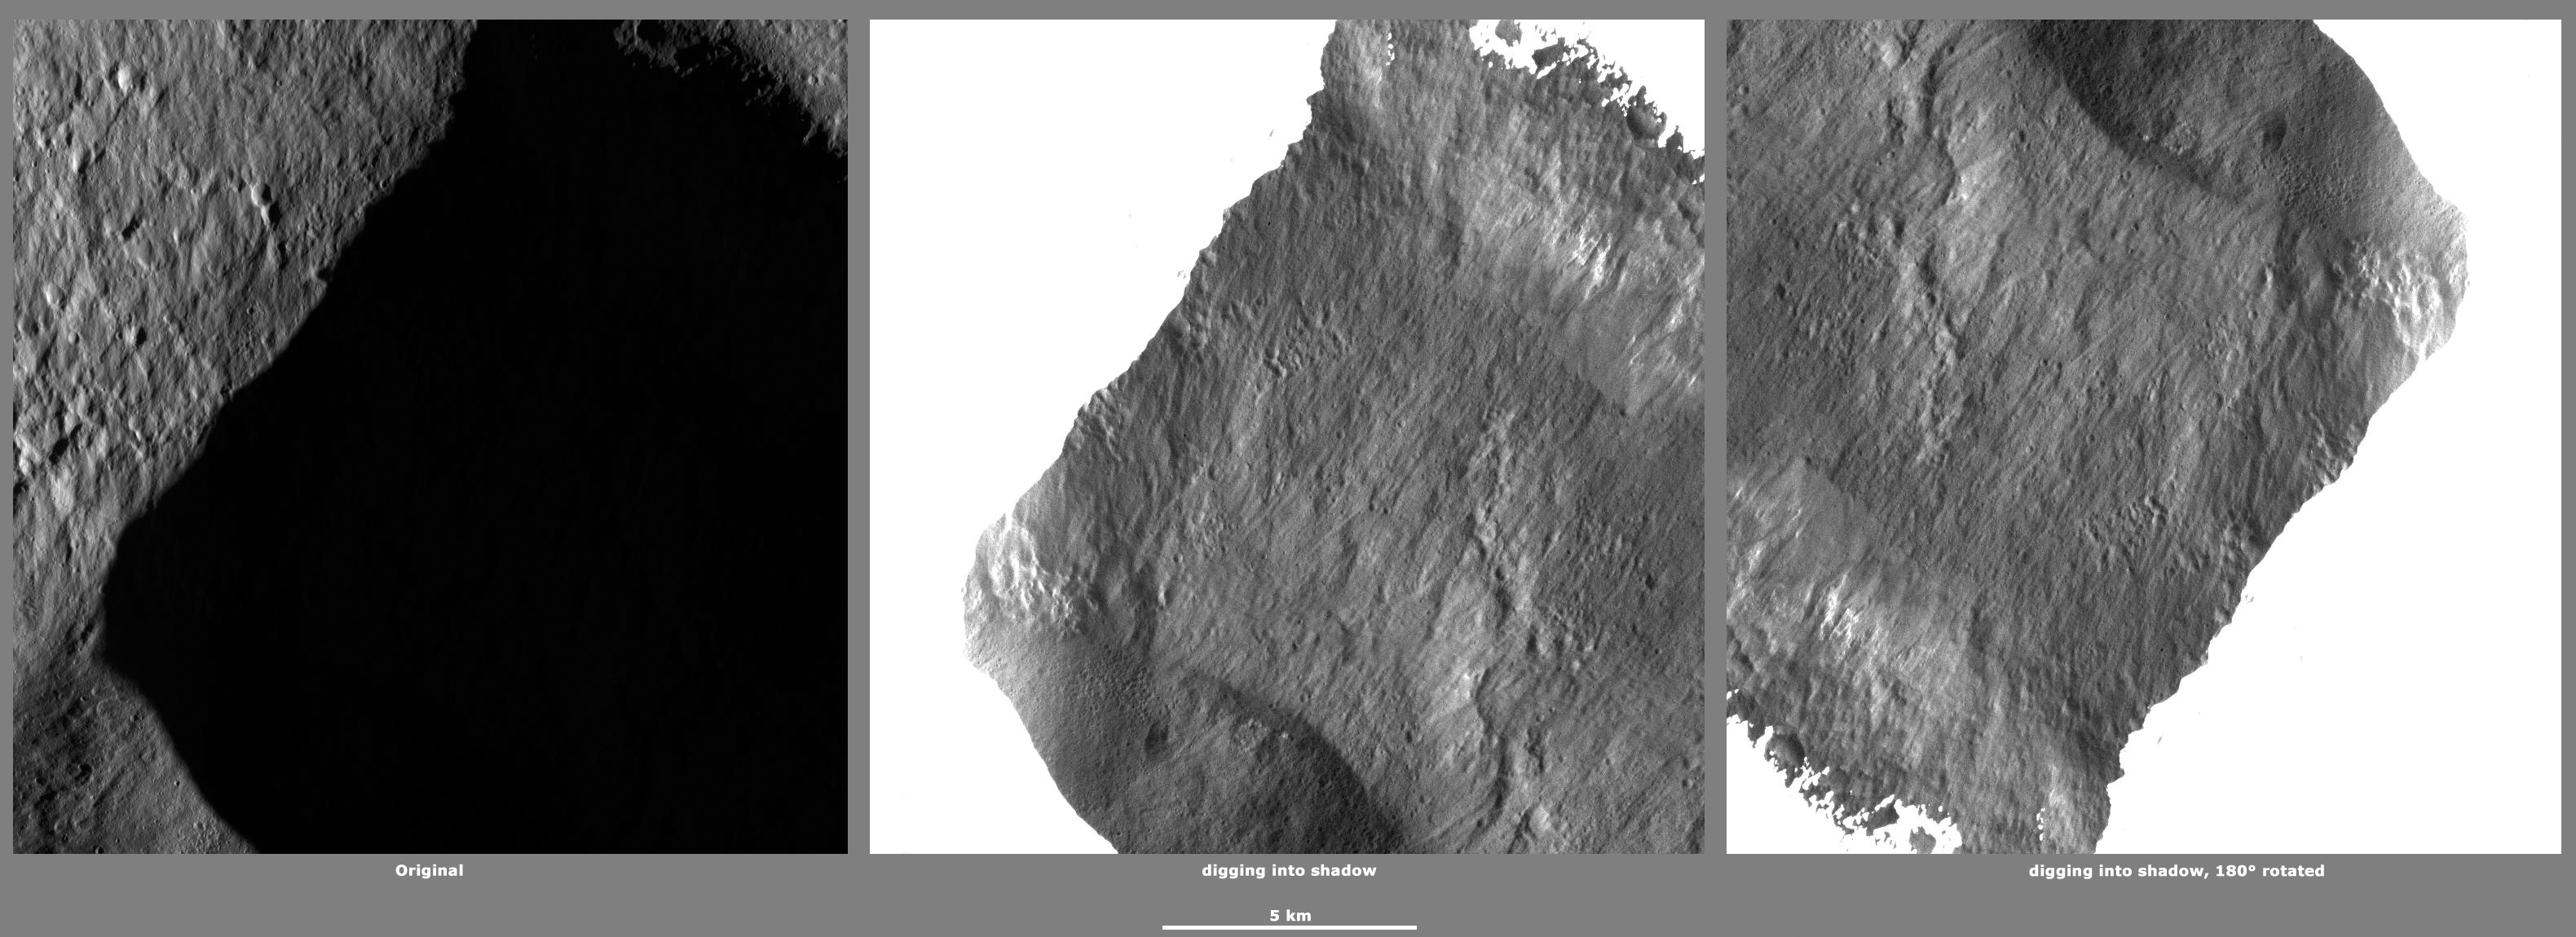

Revealing Shadows 3

These Dawn framing camera (FC) images of Vesta demonstrate a special analytical technique, which results in shadowed areas of Vesta’s surface becoming illuminated. These shadowed areas are usually in the interiors of craters. In this technique reflected light from crater walls, which are lit by the sun, is used to peer into the shadowed areas, which are not lit by the sun. The reflected light that scatters into the shadows is very faint. But, the superb dynamic range of the framing camera detector results in the enhancement of this weak signal. Thus, the surface in the shadowed areas is illuminated by reflected light from the surrounding topography. The left image shows the crater with a shadowed interior and the center image shows the illuminated shadowed interior. Interestingly, the light reflected into the shadowed area has a different geometry, which results in concave features like craters looking more like convex blisters. The illuminated image is rotated by 180 degrees in order to adjust for this effect. In the illuminated, rotated image small craters and streak features resulting from slumping can be seen. These illuminated images allow the interior morphology of these craters to be studied. In this case of this image, previously hidden streak features resulting from slumping can now be studied.

The original image is located in Vesta’s Marcia quadrangle, in Vesta’s northern hemisphere. NASA’s Dawn spacecraft obtained this image with its framing camera on Jan 11, 2012. This image was taken through the camera’s clear filter. The distance to the surface of Vesta is 272 kilometers (169 miles) and the image has a resolution of about 16 meters (53 feet) per pixel. This image was acquired during the LAMO (low-altitude mapping orbit) phase of the mission.

The Dawn mission to Vesta and Ceres is managed by NASA’s Jet Propulsion Laboratory, a division of the California Institute of Technology in Pasadena, for NASA’s Science Mission Directorate, Washington D.C. UCLA is responsible for overall Dawn mission science. The Dawn framing cameras have been developed and built under the leadership of the Max Planck Institute for Solar System Research, Katlenburg-Lindau, Germany, with significant contributions by DLR German Aerospace Center, Institute of Planetary Research, Berlin, and in coordination with the Institute of Computer and Communication Network Engineering, Braunschweig. The framing camera project is funded by the Max Planck Society, DLR, and NASA/JPL.

Credit: NASA/JPL-Caltech/UCLA/MPS/DLR/IDA